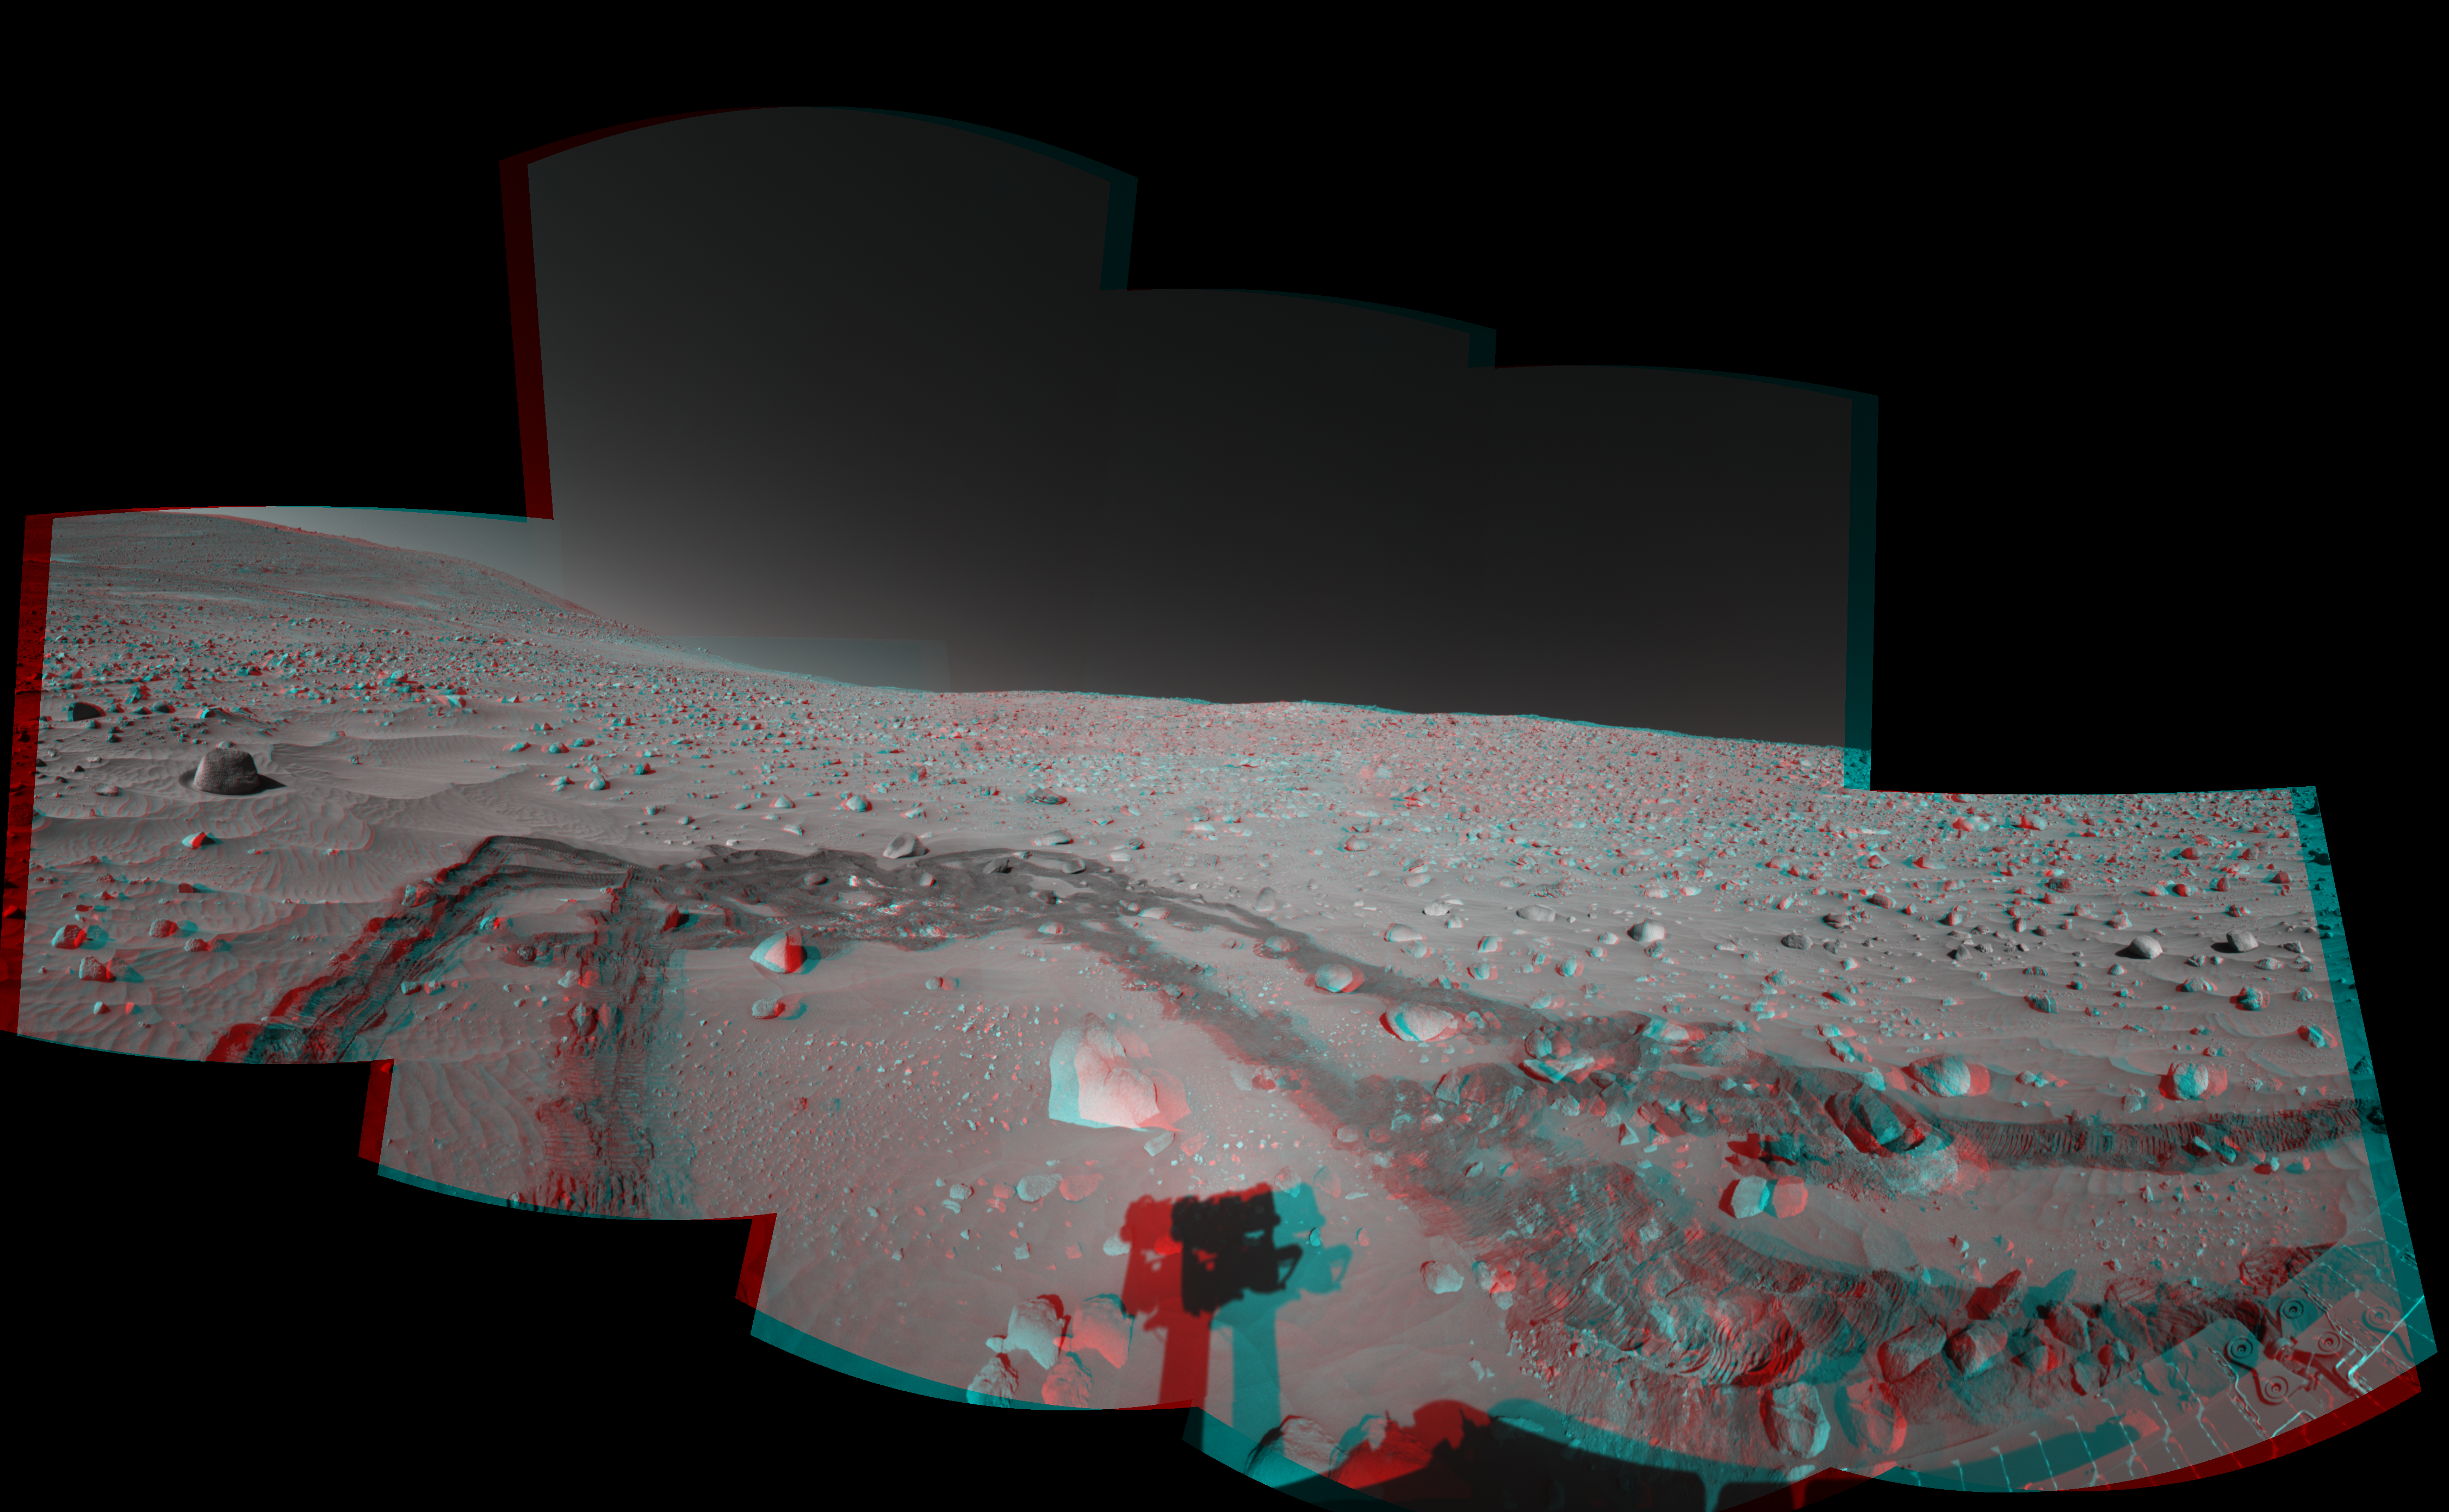

Spirit’s Surroundings on Sol 337

Figure 1

This stereo view was assembled from images taken by the navigation camera on NASA’s Mars Exploration Rover Spirit during the rover’s 337th martian day, or sol (Dec. 14, 2004). Spirit’s position, catalogued as Site 100 for the mission, was on the slope of “Husband Hill.” The rover had driven 6 meters (20 feet) on Sol 337 after examining a rock called “Wishstone” for several sols. That rock is just to the left of the top of the arch traced by the rover tracks in this view. Spirit experienced slippage of up to 80 percent on uphill portions of the day’s drive. The view is presented here in a cylindrical-perspective projection with geometric seam correction.

Figure 1 is the left-eye view of a stereo pair and Figure 2 is the right-eye view of a stereo pair.

Credit: NASA/JPL